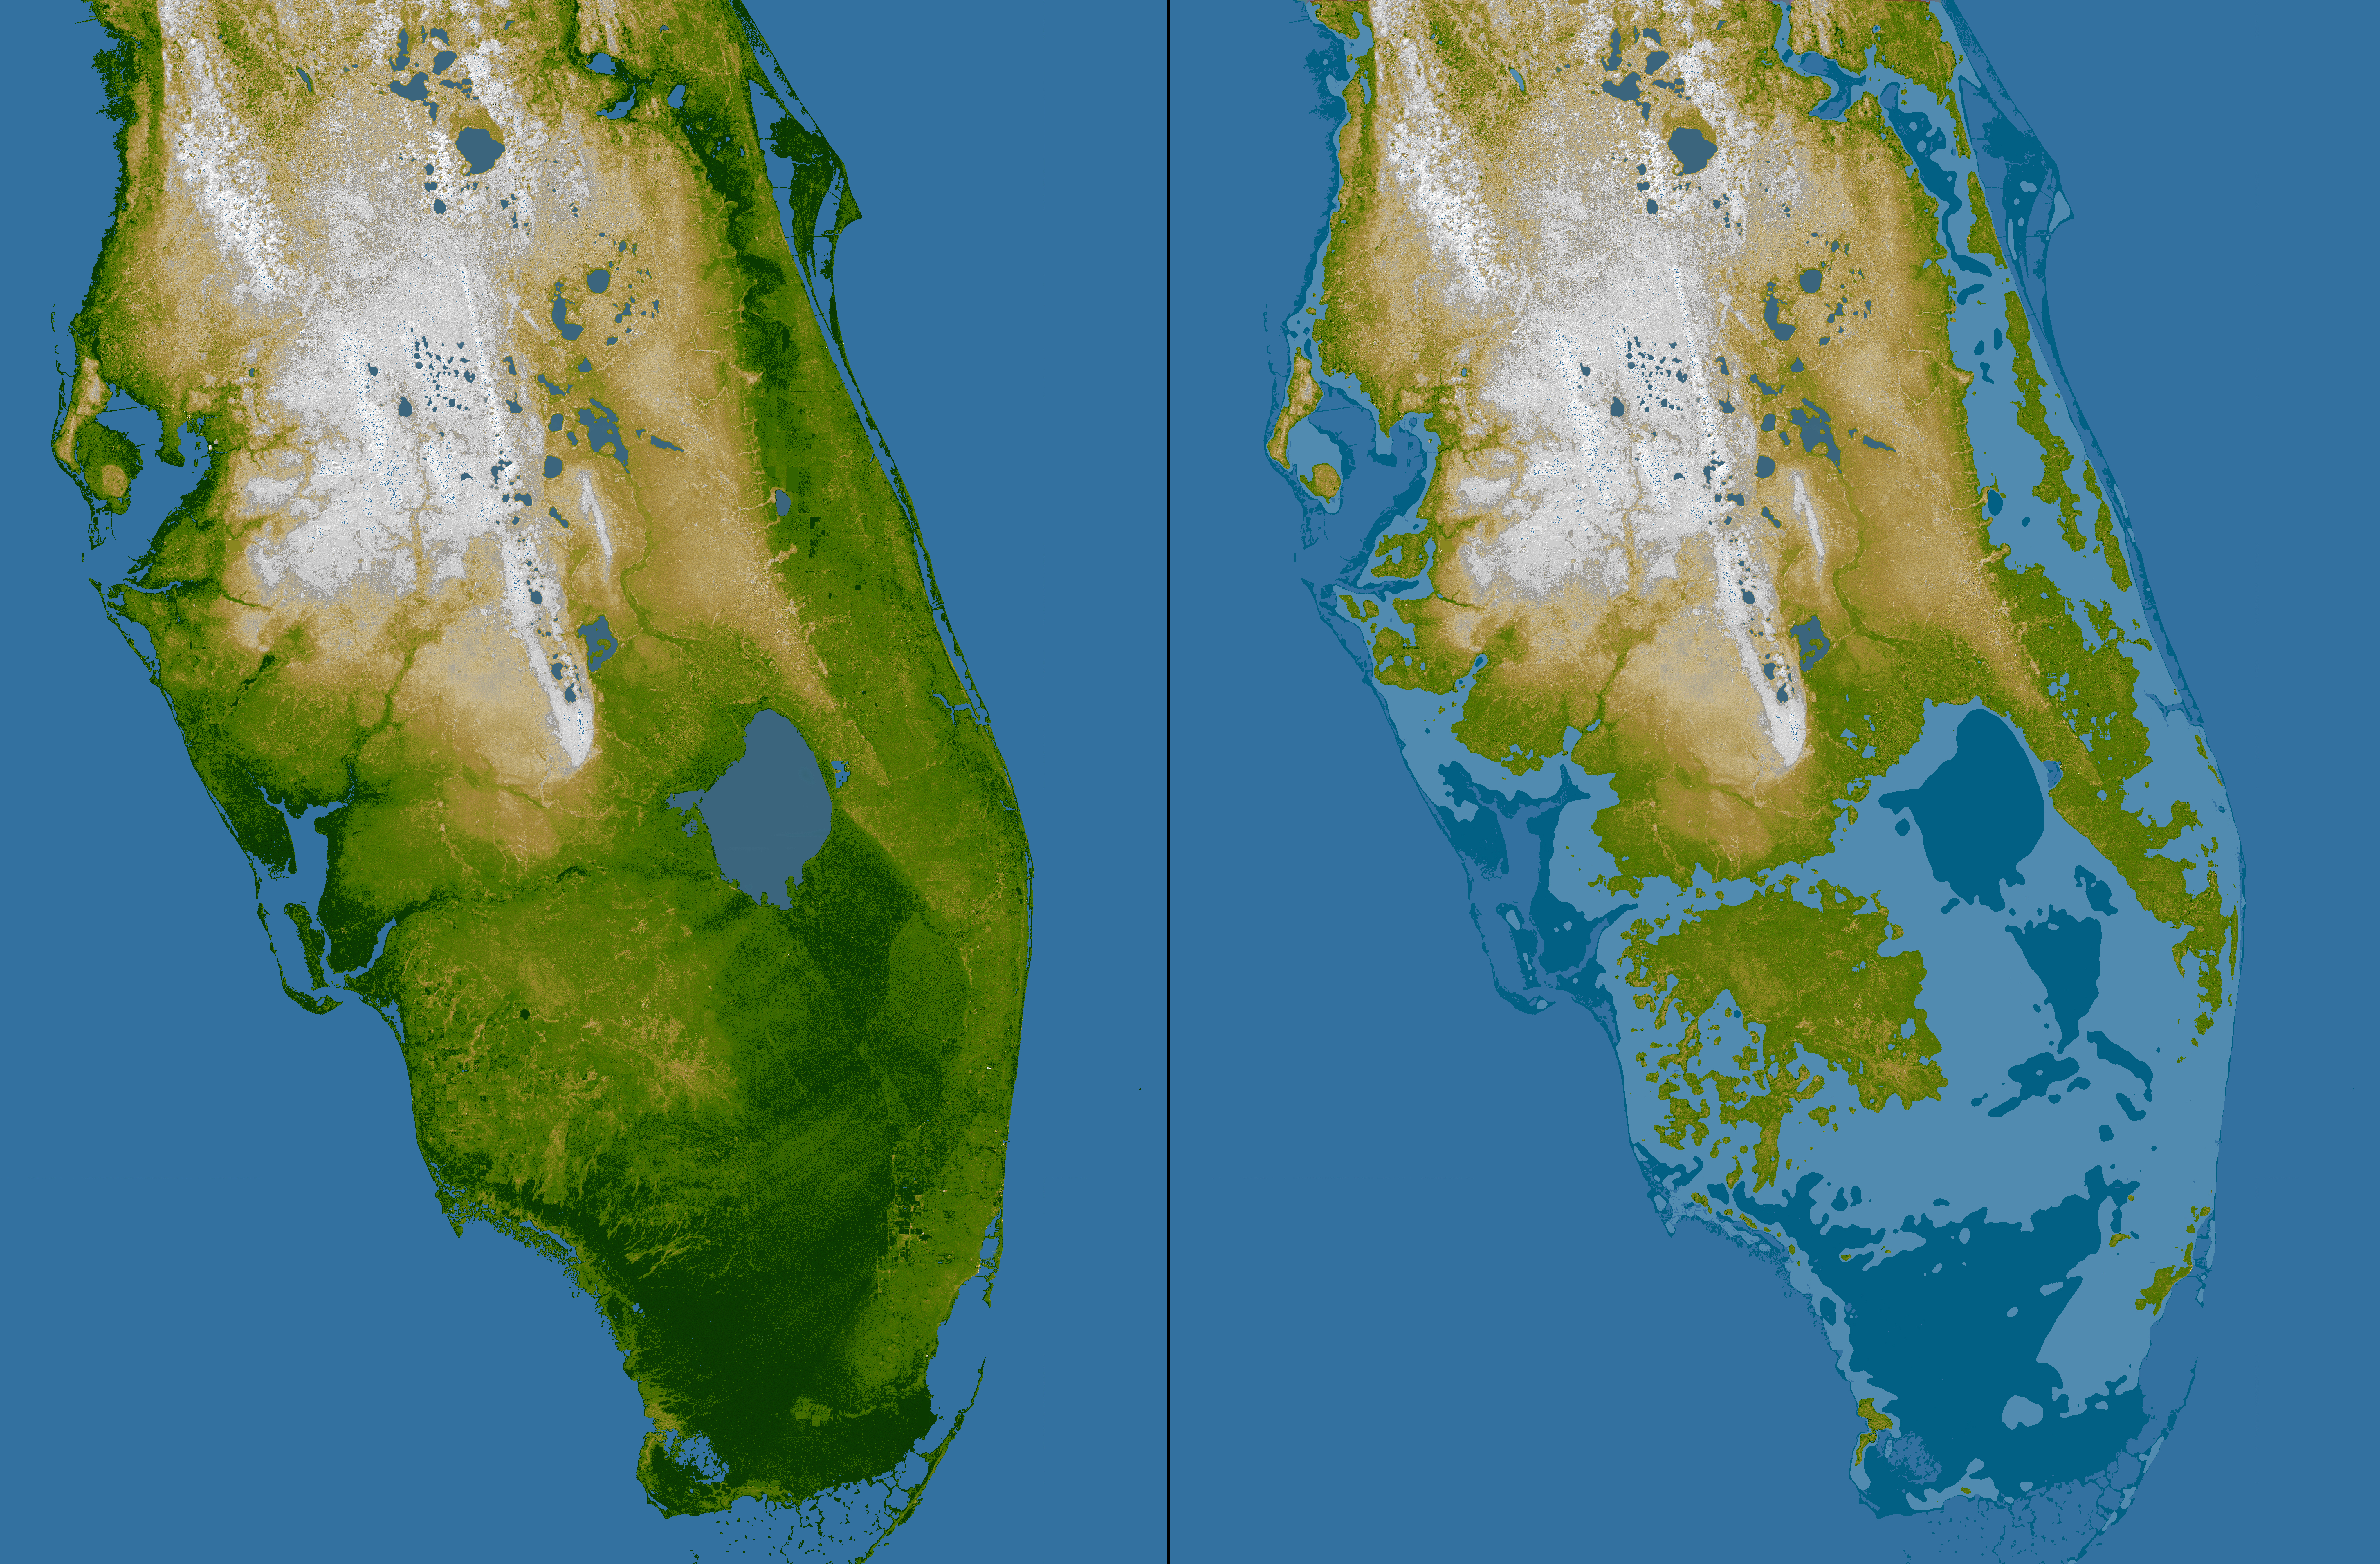

Southern Florida, Shaded Relief and Colored Height

The very low topography of southern Florida is evident in this color-coded shaded relief map generated with data from the Shuttle Radar Topography Mission. The image on the left is a standard view, with the green colors indicating low elevations, rising through yellow and tan, to white at the highest elevations. In this exaggerated view even those highest elevations are only about 60 meters (197 feet) above sea level.

For the view on the right, elevations below 5 meters (16 feet) above sea level have been colored dark blue, and lighter blue indicates elevations below 10 meters (33 feet). This is a dramatic demonstration of how Florida’s low topography, especially along the coastline, make it especially vulnerable to flooding associated with storm surges. Planners can use data like these to predict which areas are in the most danger and help develop mitigation plans in the event of particular flood events.

Elevation data used in this image were acquired by the Shuttle Radar Topography Mission aboard the Space Shuttle Endeavour, launched on Feb. 11, 2000. SRTM used the same radar instrument that comprised the Spaceborne Imaging Radar-C/X-Band Synthetic Aperture Radar (SIR-C/X-SAR) that flew twice on the Space Shuttle Endeavour in 1994. SRTM was designed to collect 3-D measurements of the Earth’s surface. To collect the 3-D data, engineers added a 60-meter (approximately 200-foot) mast, installed additional C-band and X-band antennas, and improved tracking and navigation devices. The mission is a cooperative project between NASA, the National Geospatial-Intelligence Agency (NGA) of the U.S. Department of Defense and the German and Italian space agencies. It is managed by NASA’s Jet Propulsion Laboratory, Pasadena, Calif., for NASA’s Science Mission Directorate, Washington, D.C.

Location: 27 degrees north latitude, 81 degrees west longitude
Orientation: North toward the top, Mercator projection
Size: 397 by 445 kilometers (246 by 276 miles)
Image Data: shaded and colored SRTM elevation model
Date Acquired: February 2000

Credit: NASA/JPL/NGA